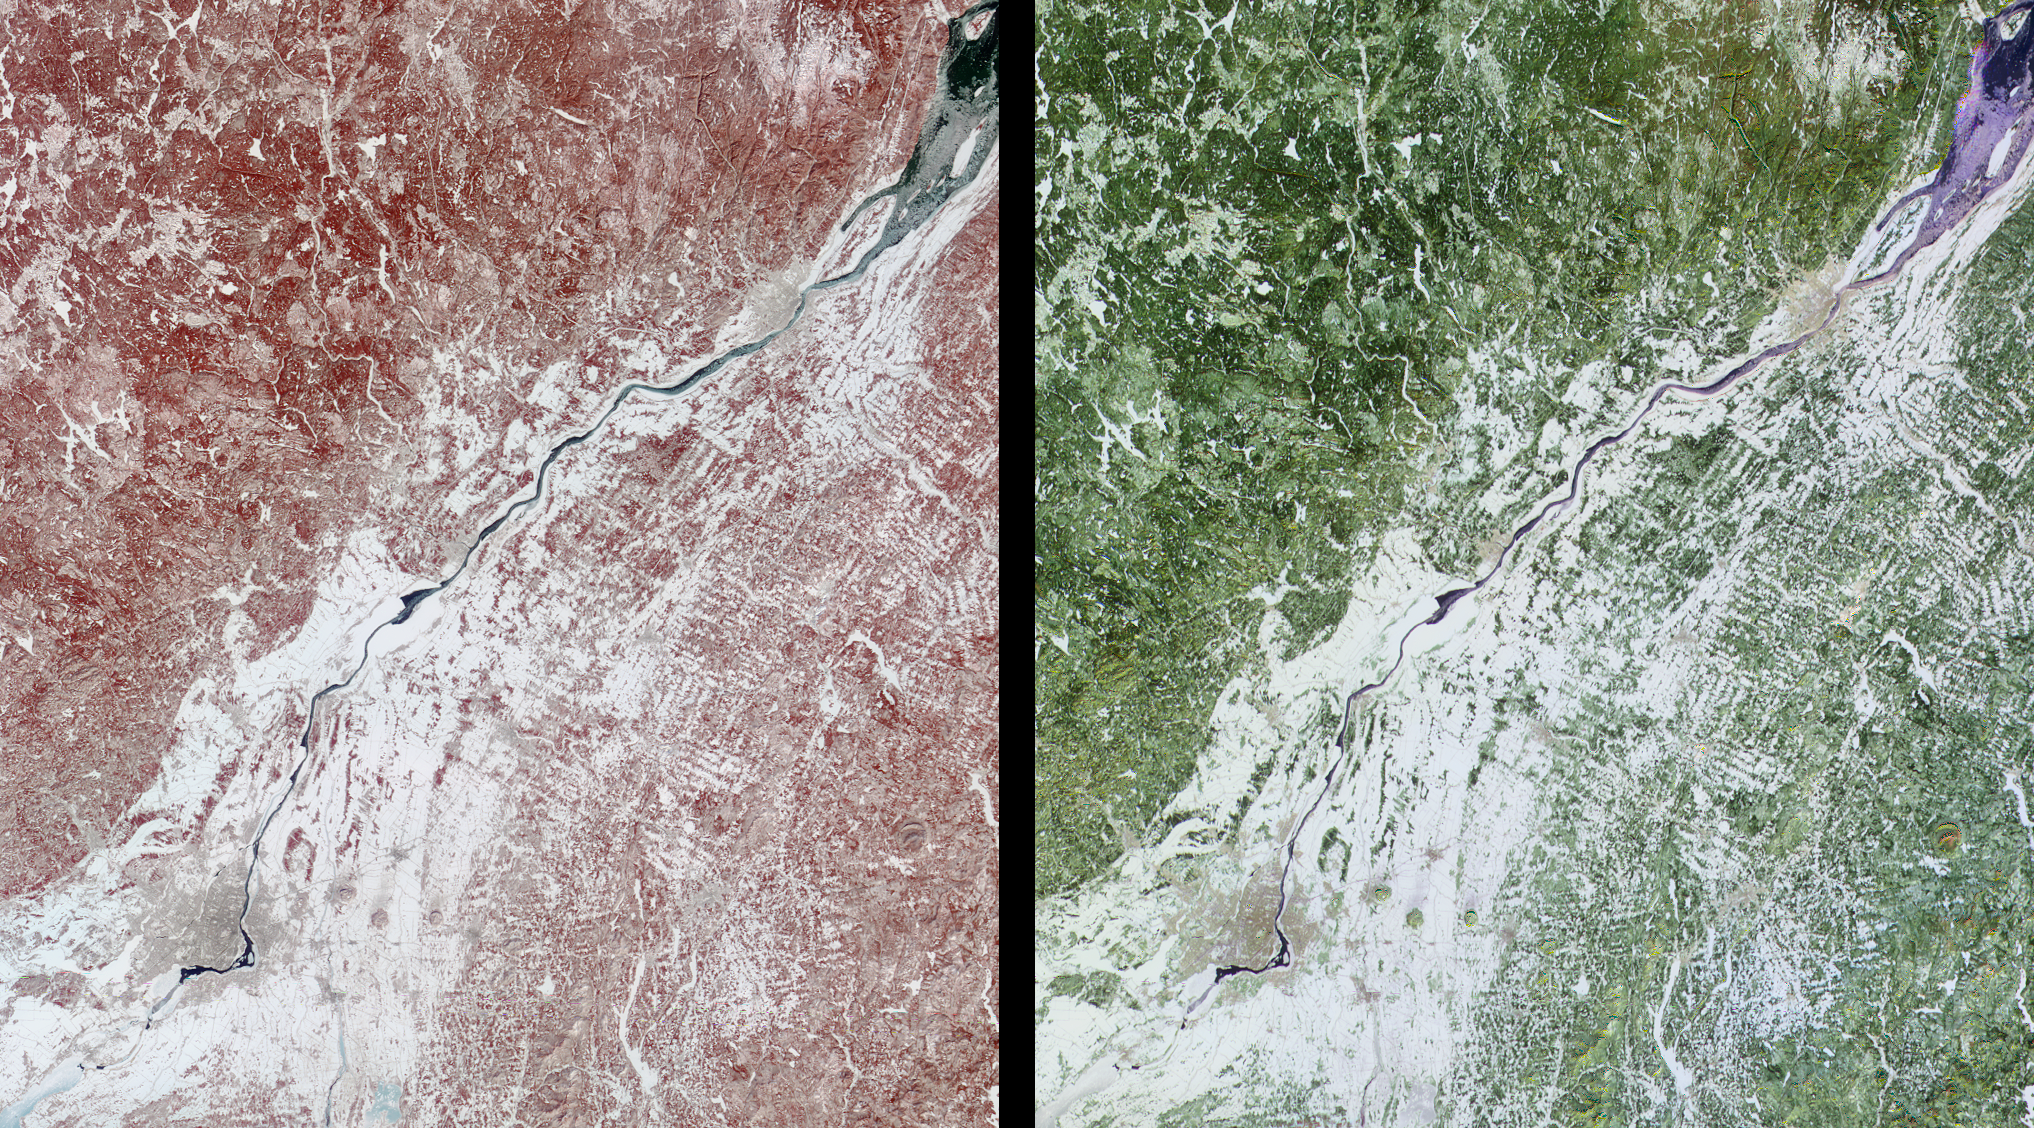

Southern Québec in Late Winter

These images of Canada’s Québec province were acquired by the Multi-angle Imaging SpectroRadiometer on March 4, 2001. The region’s forests are a mixture of coniferous and hardwood trees, and “sugar-shack” festivities are held at this time of year to celebrate the beginning of maple syrup production. The large river visible in the images is the northeast-flowing St. Lawrence. The city of Montréal is located near the lower left corner, and Québec City, at the upper right, is near the mouth of the partially ice-covered St. Lawrence Seaway.

Both spectral and angular information are retrieved for every scene observed by MISR. The left-hand image was acquired by the instrument’s vertical-viewing (nadir) camera, and is a false-color spectral composite from the near-infrared, red, and blue bands. The right-hand image is a false-color angular composite using red band data from the 60-degree backward-viewing, nadir, and 60-degree forward-viewing cameras. In each case, the individual channels of data are displayed as red, green, and blue, respectively.

Much of the ground remains covered or partially covered with snow. Vegetation appears red in the left-hand image because of its high near-infrared brightness. In the multi-angle composite, vegetated areas appear in shades of green because they are brighter at nadir, possibly as a result of an underlying blanket of snow which is more visible from this direction. Enhanced forward scatter from the smooth water surface results in bluer hues, whereas urban areas look somewhat orange, possibly due to the effect of vertical structures which preferentially backscatter sunlight.

The data were acquired during Terra orbit 6441, and cover an area measuring 275 kilometers x 310 kilometers.

MISR was built and is managed by NASA’s Jet Propulsion Laboratory, Pasadena, CA, for NASA’s Office of Earth Science, Washington, DC. The Terra satellite is managed by NASA’s Goddard Space Flight Center, Greenbelt, MD. JPL is a division of the California Institute of Technology.

Credit: NASA/GSFC/LaRC/JPL, MISR Team